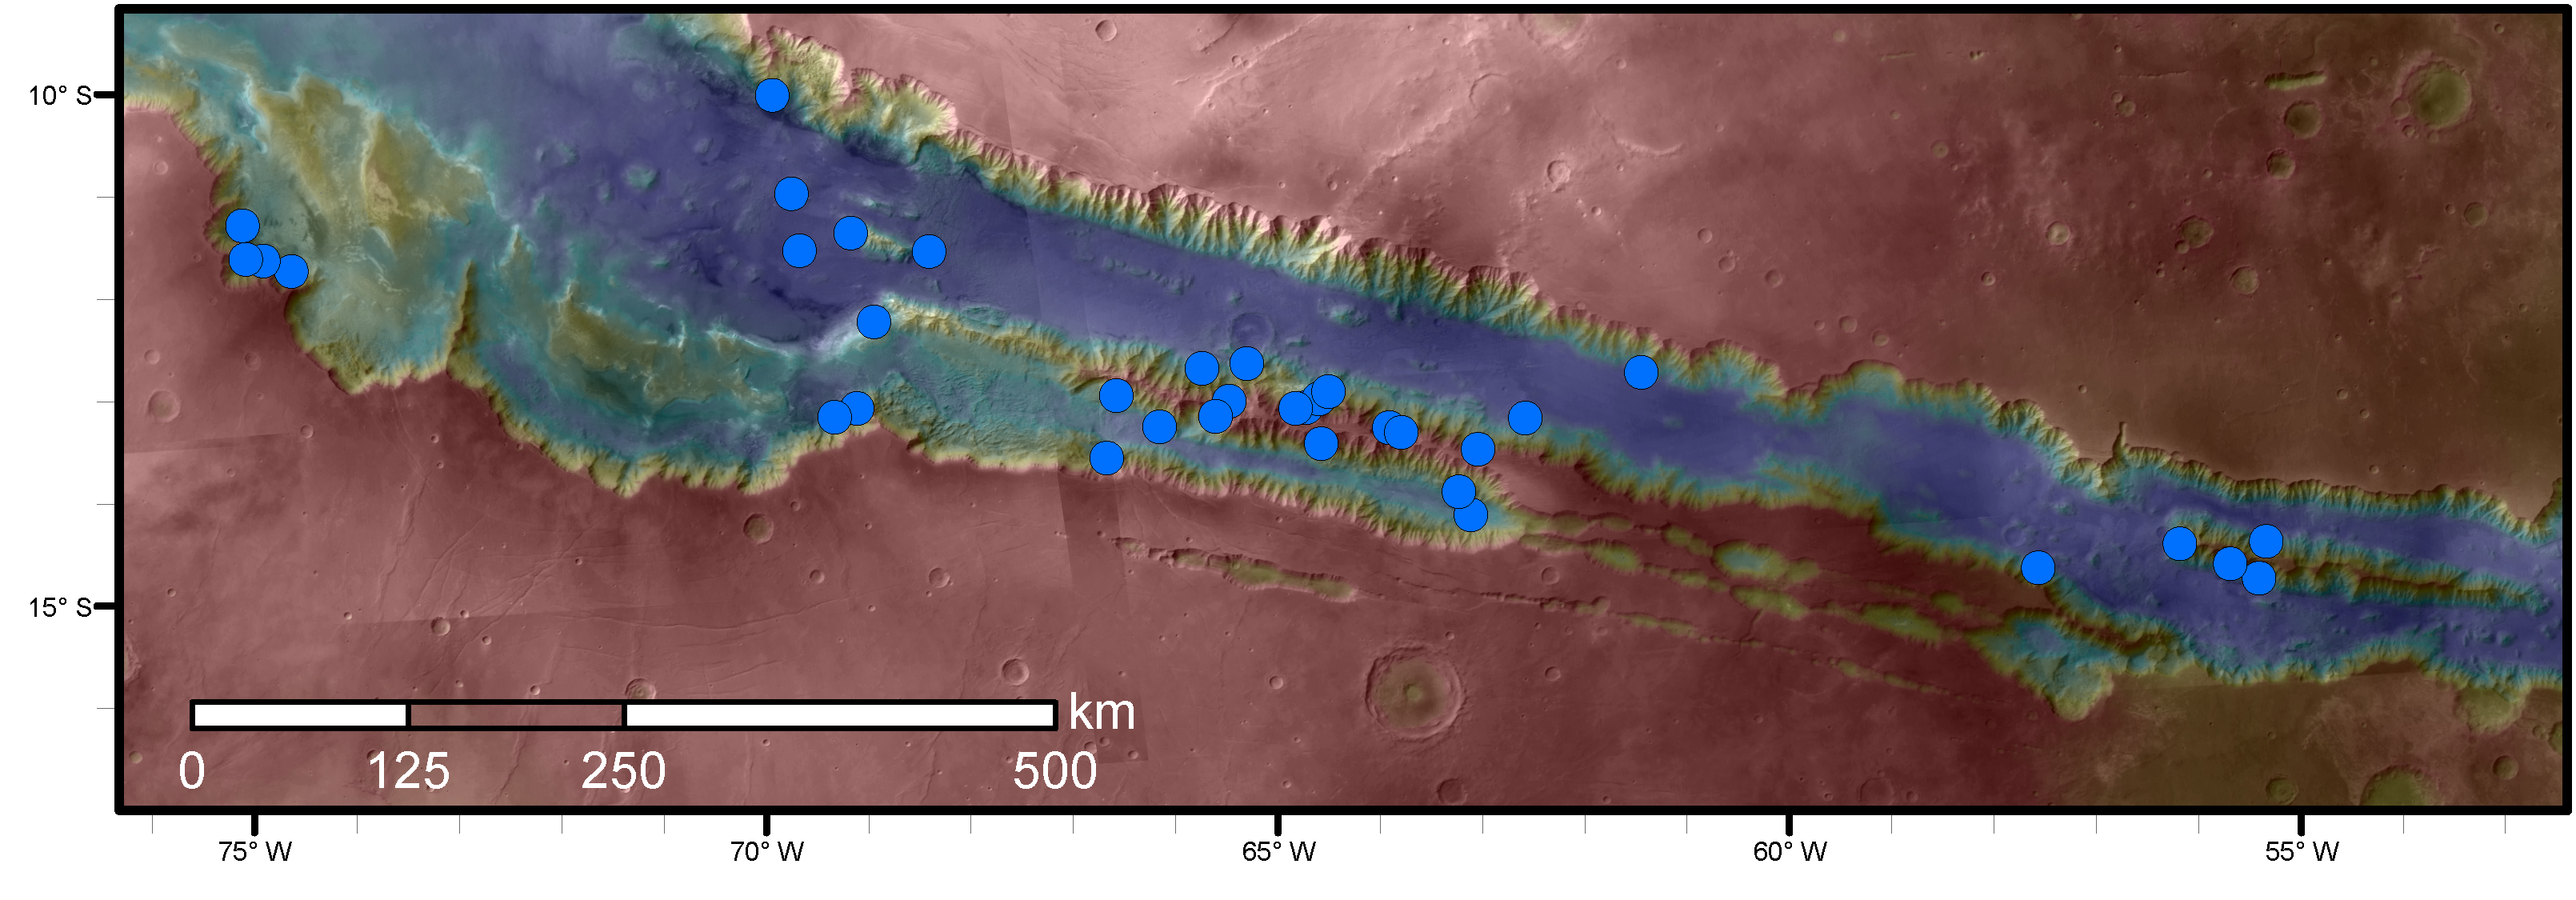

Sites with Seasonal Streaks on Slopes in Mars Canyons

Blue dots on this map indicate sites of recurring slope lineae (RSL) in part of the Valles Marineris canyon network on Mars. RSL are seasonal dark streaks regarded as the strongest evidence for the possibility of liquid water on the surface of modern Mars. The area mapped here has the highest density of known RSL on the Red Planet.

The RSL were identified by repeated observations of the sites using the High Resolution Imaging Science Experiment (HiRISE) camera on NASA’s Mars Reconnaissance Orbiter. Map colors represent elevation, where red is high and blue is low.

Valles Marineris is the largest canyon system in the solar system. The region shown here includes Melas Chasma and Coprates Chasma, in the central and eastern portions of Valles Marineris. The mapped area extends about 1,500 miles (2,400 kilometers) east to west and about 280 miles (450 kilometers) north to south, at latitudes from 9 to 17 degrees south of Mars’ equator. The base map uses data from the Mars Orbiter Camera and Mars Orbiter Laser Altimeter of NASA’s Mars Global Surveyor mission.

RSL extend downslope during a warm season, fade in the colder part of the year, and repeat the process in a subsequent Martian year. A study of 41 RSL sites in this canyon area, published July 7, 2016, provides support for the notion that significant amounts of near-surface water can be found on modern Mars, though the work also indicates that puzzles remain unsolved in understanding how these seasonal features form. Each site includes anywhere from a few to more than 1,000 individual “lineae.”

The University of Arizona, Tucson, operates HiRISE, which was built by Ball Aerospace & Technologies Corp., Boulder, Colo. NASA’s Jet Propulsion Laboratory, a division of the California Institute of Technology in Pasadena, manages the Mars Reconnaissance Orbiter Project for NASA’s Science Mission Directorate, Washington.

Credit: NASA/JPL-Caltech/Univ. of Arizona